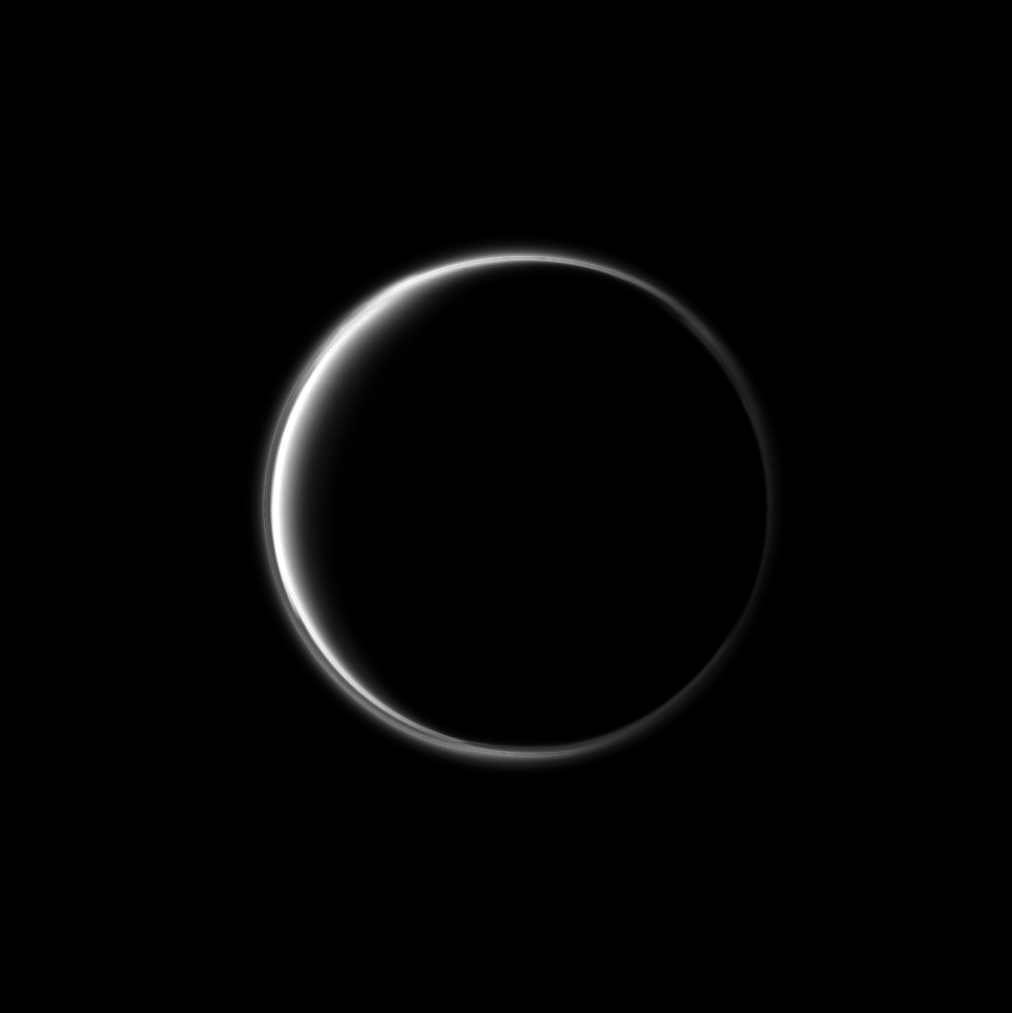

Ethereal Ring

The Cassini spacecraft looks toward the dark side of Saturn’s largest moon and captures the halo-like ring produced by sunlight scattering through the periphery of Titan’s atmosphere.

A detached, high-altitude global haze layer encircles Titan. See PIA07774 to learn more. This view looks toward the trailing hemisphere of Titan (5,150 kilometers, or 3,200 miles across). North on Titan is up.

The image was taken with the Cassini spacecraft narrow-angle camera on Nov. 26, 2010 using a spectral filter sensitive to wavelengths of ultraviolet light centered at 338 nanometers. The view was obtained at a distance of approximately 1.9 million kilometers (1.2 million miles) from Titan and at a Sun-Titan-spacecraft, or phase, angle of 154 degrees. Image scale is 12 kilometers (7 miles) per pixel.

The Cassini-Huygens mission is a cooperative project of NASA, the European Space Agency and the Italian Space Agency. The Jet Propulsion Laboratory, a division of the California Institute of Technology in Pasadena, manages the mission for NASA’s Science Mission Directorate, Washington, D.C. The Cassini orbiter and its two onboard cameras were designed, developed and assembled at JPL. The imaging operations center is based at the Space Science Institute in Boulder, Colo.

Credit: NASA/JPL/Space Science Institute